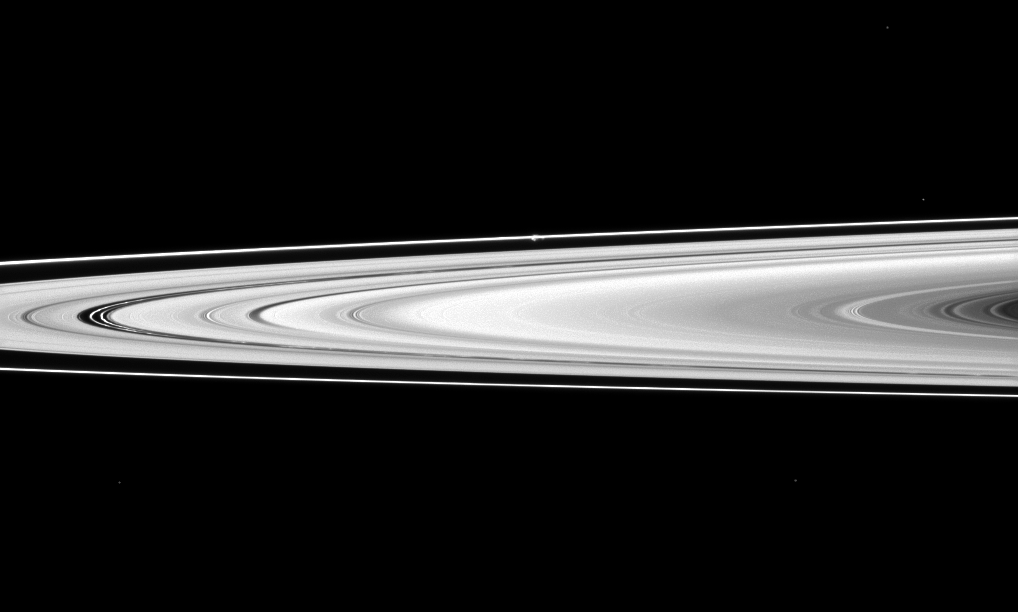

Across to Prometheus

The Cassini spacecraft looks across Saturn’s rings and finds the moon Prometheus, a shepherd of the thin F ring.

Prometheus (53 miles, or 86 kilometers across) looks like a small white bulge near the F ring — the outermost ring seen here — above the center of the image. See PIA08397 and PIA07712 to learn how the moon perturbs the F ring.

Kinky, discontinuous ringlets can also be seen in the Encke Gap of the A ring on the left of the image. See PIA12650 to learn more.

This view looks toward the southern, unilluminated side of the rings from about 1 degree below the ringplane. Four background stars are visible.

The image was taken in visible light with the Cassini spacecraft narrow-angle camera on Jan. 1, 2012. The view was acquired at a distance of approximately 1.1 million miles (1.8 million kilometers) from Prometheus. Image scale is 7 miles (11 kilometers) per pixel.

The Cassini-Huygens mission is a cooperative project of NASA, the European Space Agency and the Italian Space Agency. The Jet Propulsion Laboratory, a division of the California Institute of Technology in Pasadena, manages the mission for NASA’s Science Mission Directorate, Washington, D.C. The Cassini orbiter and its two onboard cameras were designed, developed and assembled at JPL. The imaging operations center is based at the Space Science Institute in Boulder, Colo.

Credit: NASA/JPL-Caltech/Space Science Institute